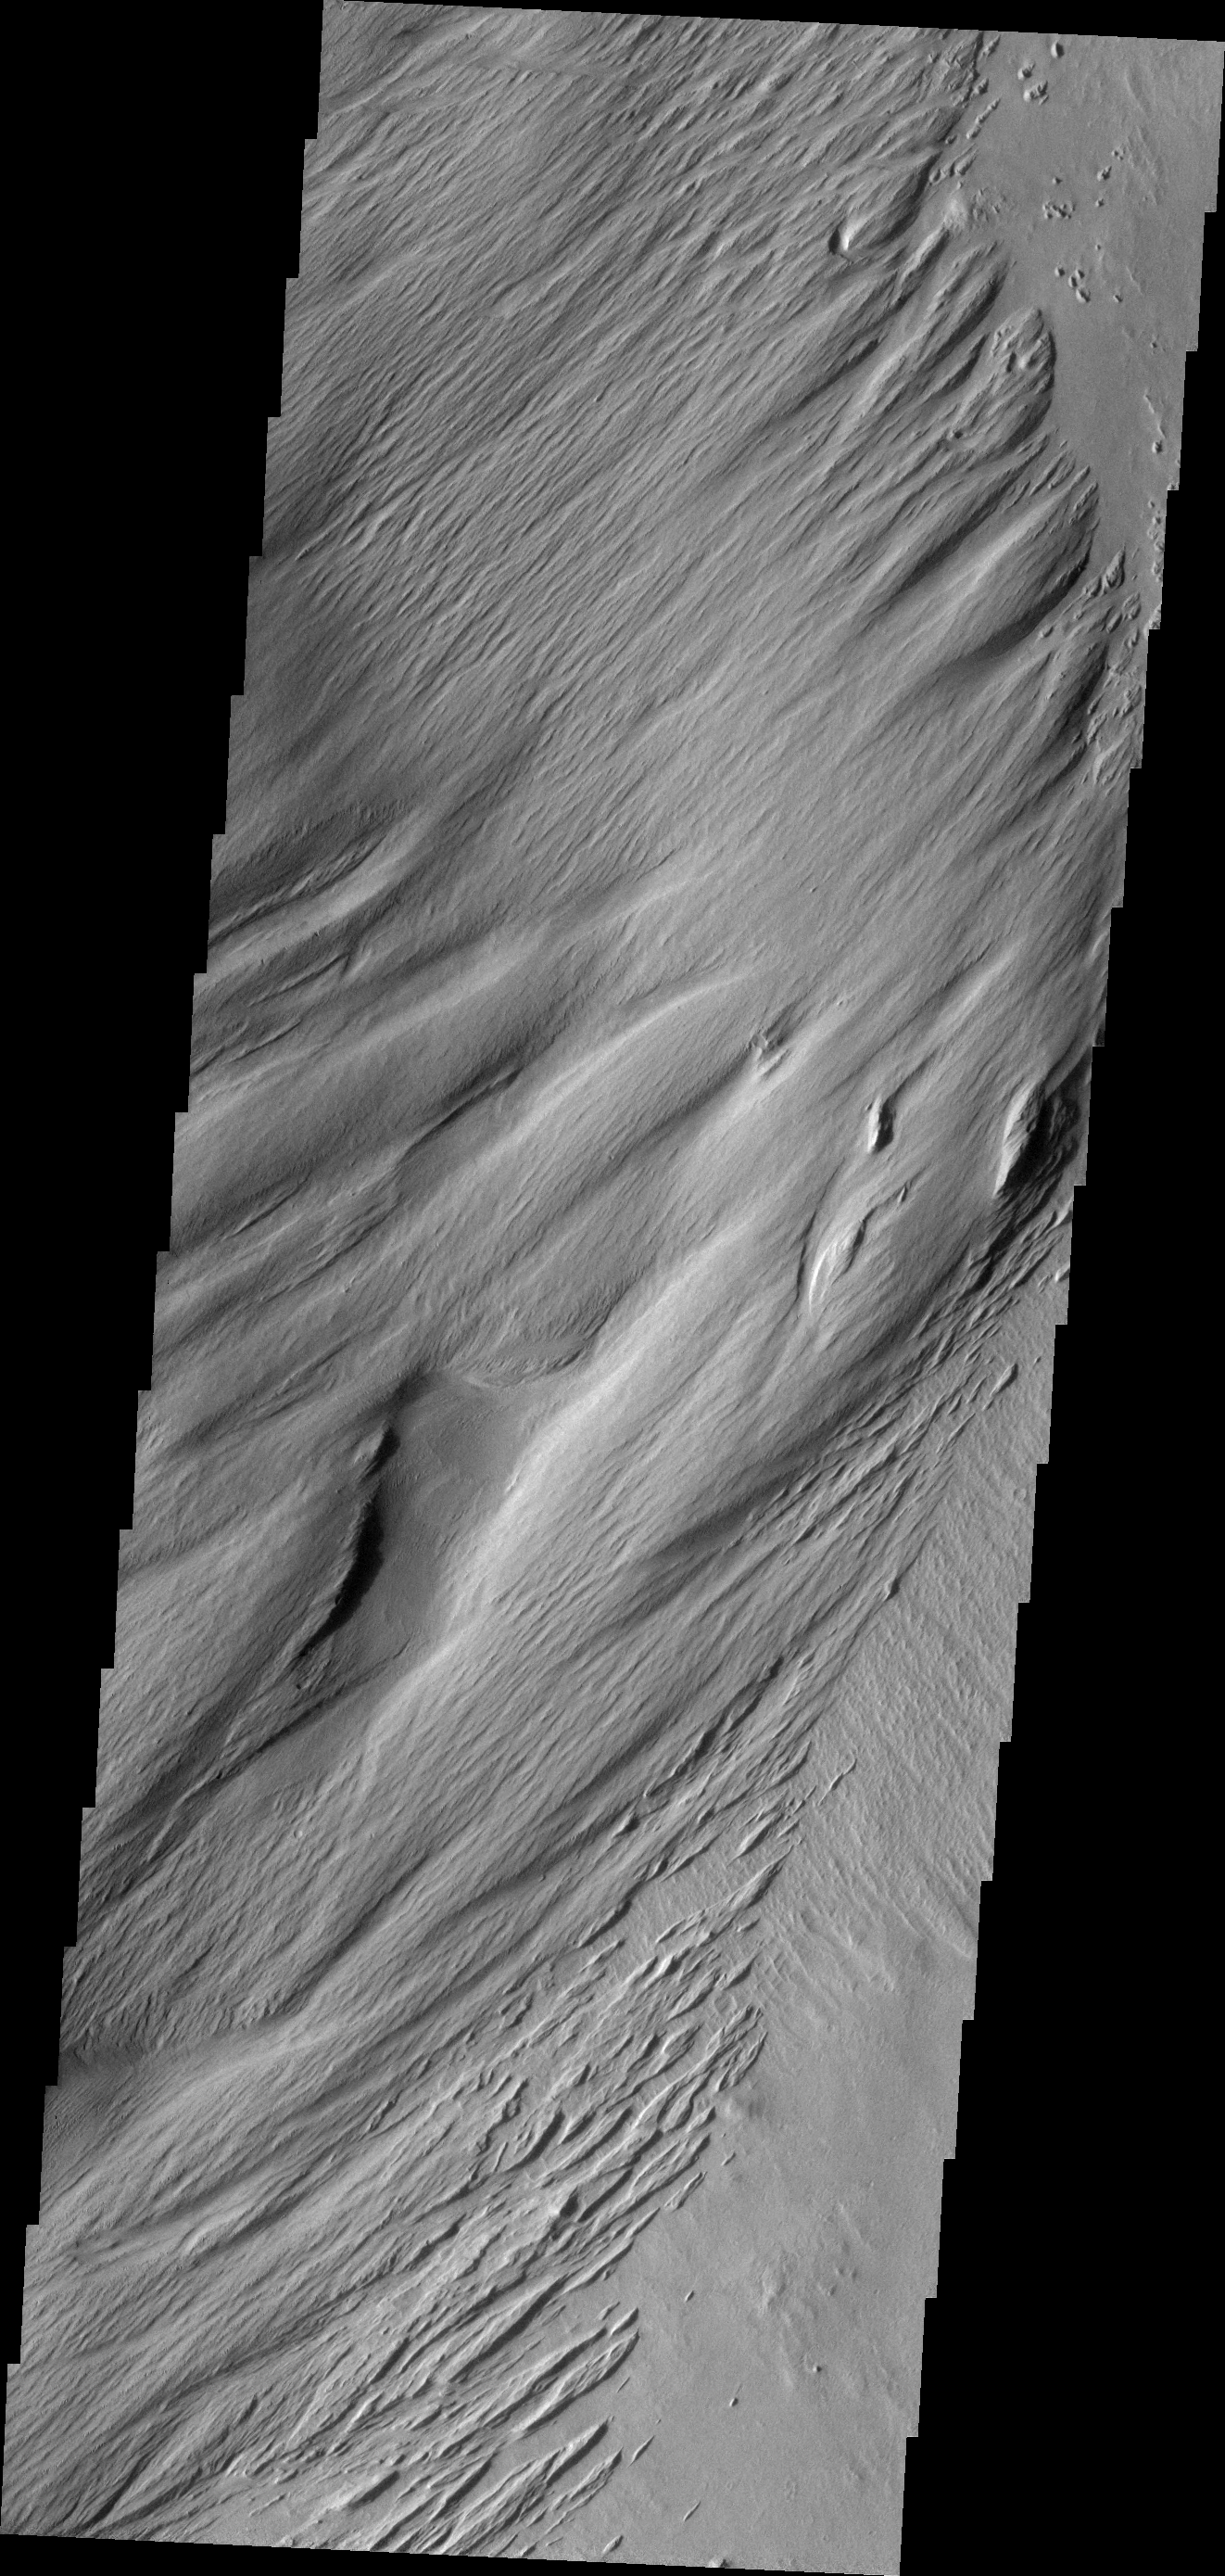

Wind Erosion

These wind eroded features are located on the margin of materials of Lacus Planum.

Image information: VIS instrument. Latitude -8.7N, Longitude 187.7E. 18 meter/pixel resolution.

Please see the THEMIS Data Citation Note for details on crediting THEMIS images.

Note: this THEMIS visual image has not been radiometrically nor geometrically calibrated for this preliminary release. An empirical correction has been performed to remove instrumental effects. A linear shift has been applied in the cross-track and down-track direction to approximate spacecraft and planetary motion. Fully calibrated and geometrically projected images will be released through the Planetary Data System in accordance with Project policies at a later time.

NASA’s Jet Propulsion Laboratory manages the 2001 Mars Odyssey mission for NASA’s Office of Space Science, Washington, D.C. The Thermal Emission Imaging System (THEMIS) was developed by Arizona State University, Tempe, in collaboration with Raytheon Santa Barbara Remote Sensing. The THEMIS investigation is led by Dr. Philip Christensen at Arizona State University. Lockheed Martin Astronautics, Denver, is the prime contractor for the Odyssey project, and developed and built the orbiter. Mission operations are conducted jointly from Lockheed Martin and from JPL, a division of the California Institute of Technology in Pasadena.

Credit: NASA/JPL/ASU